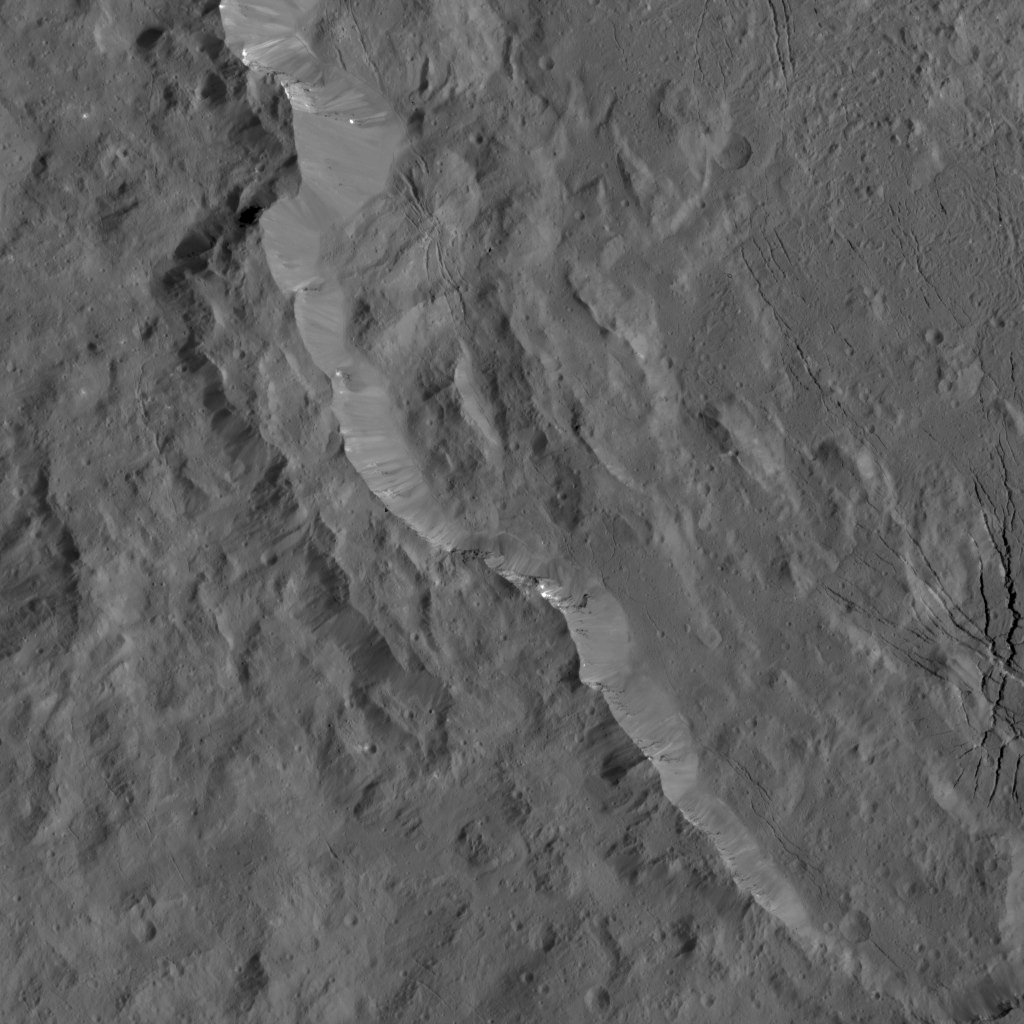

Dawn LAMO Image 123

A portion of the rugged rim of Occator Crater is seen in this image from NASA’s Dawn spacecraft. Occator, a young crater approximately 80 million years old, is home to the brightest area on Ceres (not pictured here).

Bright streaks are visible along some of the crater’s walls, along with prominent fractures on the crater floor.

Dawn took this image on April 21, 2016, from its low-altitude mapping orbit, at a distance of about 240 miles (385 kilometers) above the surface. The image resolution is 120 feet (35 meters) per pixel.

Dawn’s mission is managed by JPL for NASA’s Science Mission Directorate in Washington. Dawn is a project of the directorate’s Discovery Program, managed by NASA’s Marshall Space Flight Center in Huntsville, Alabama. UCLA is responsible for overall Dawn mission science. Orbital ATK, Inc., in Dulles, Virginia, designed and built the spacecraft. The German Aerospace Center, the Max Planck Institute for Solar System Research, the Italian Space Agency and the Italian National Astrophysical Institute are international partners on the mission team.

Credit: NASA/JPL-Caltech/UCLA/MPS/DLR/IDA